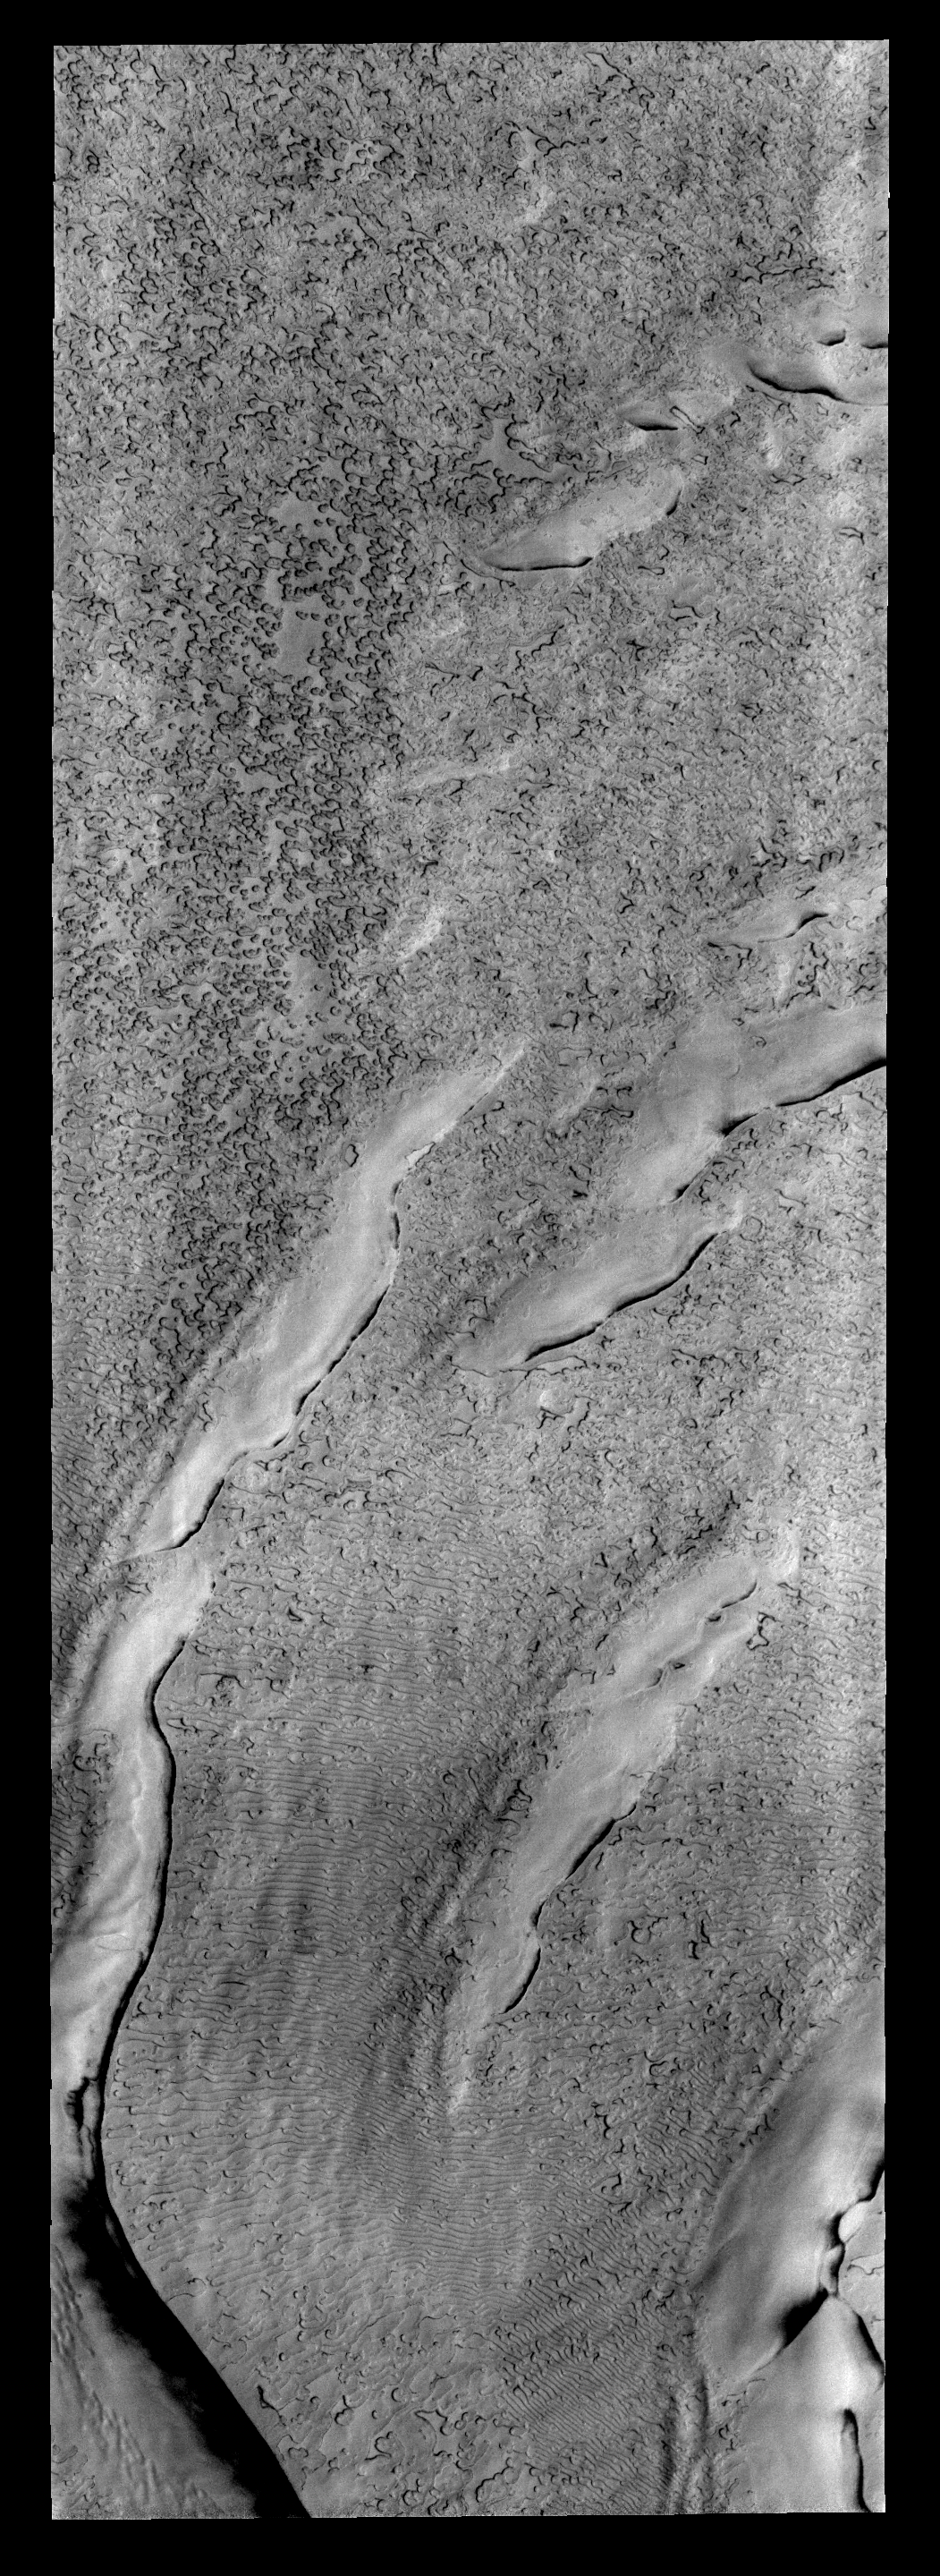

Polar Texture

The “holey” texture of the image of the North Polar cap is called “swiss-cheese,” while the linear texture at the bottom of the frame is called “thumbprint terrain.”

Image information: VIS instrument. Latitude -85.8N, Longitude 310.5E. 17 meter/pixel resolution.

Please see the THEMIS Data Citation Note for details on crediting THEMIS images.

Note: this THEMIS visual image has not been radiometrically nor geometrically calibrated for this preliminary release. An empirical correction has been performed to remove instrumental effects. A linear shift has been applied in the cross-track and down-track direction to approximate spacecraft and planetary motion. Fully calibrated and geometrically projected images will be released through the Planetary Data System in accordance with Project policies at a later time.

NASA’s Jet Propulsion Laboratory manages the 2001 Mars Odyssey mission for NASA’s Office of Space Science, Washington, D.C. The Thermal Emission Imaging System (THEMIS) was developed by Arizona State University, Tempe, in collaboration with Raytheon Santa Barbara Remote Sensing. The THEMIS investigation is led by Dr. Philip Christensen at Arizona State University. Lockheed Martin Astronautics, Denver, is the prime contractor for the Odyssey project, and developed and built the orbiter. Mission operations are conducted jointly from Lockheed Martin and from JPL, a division of the California Institute of Technology in Pasadena.

Credit: NASA/JPL/ASU